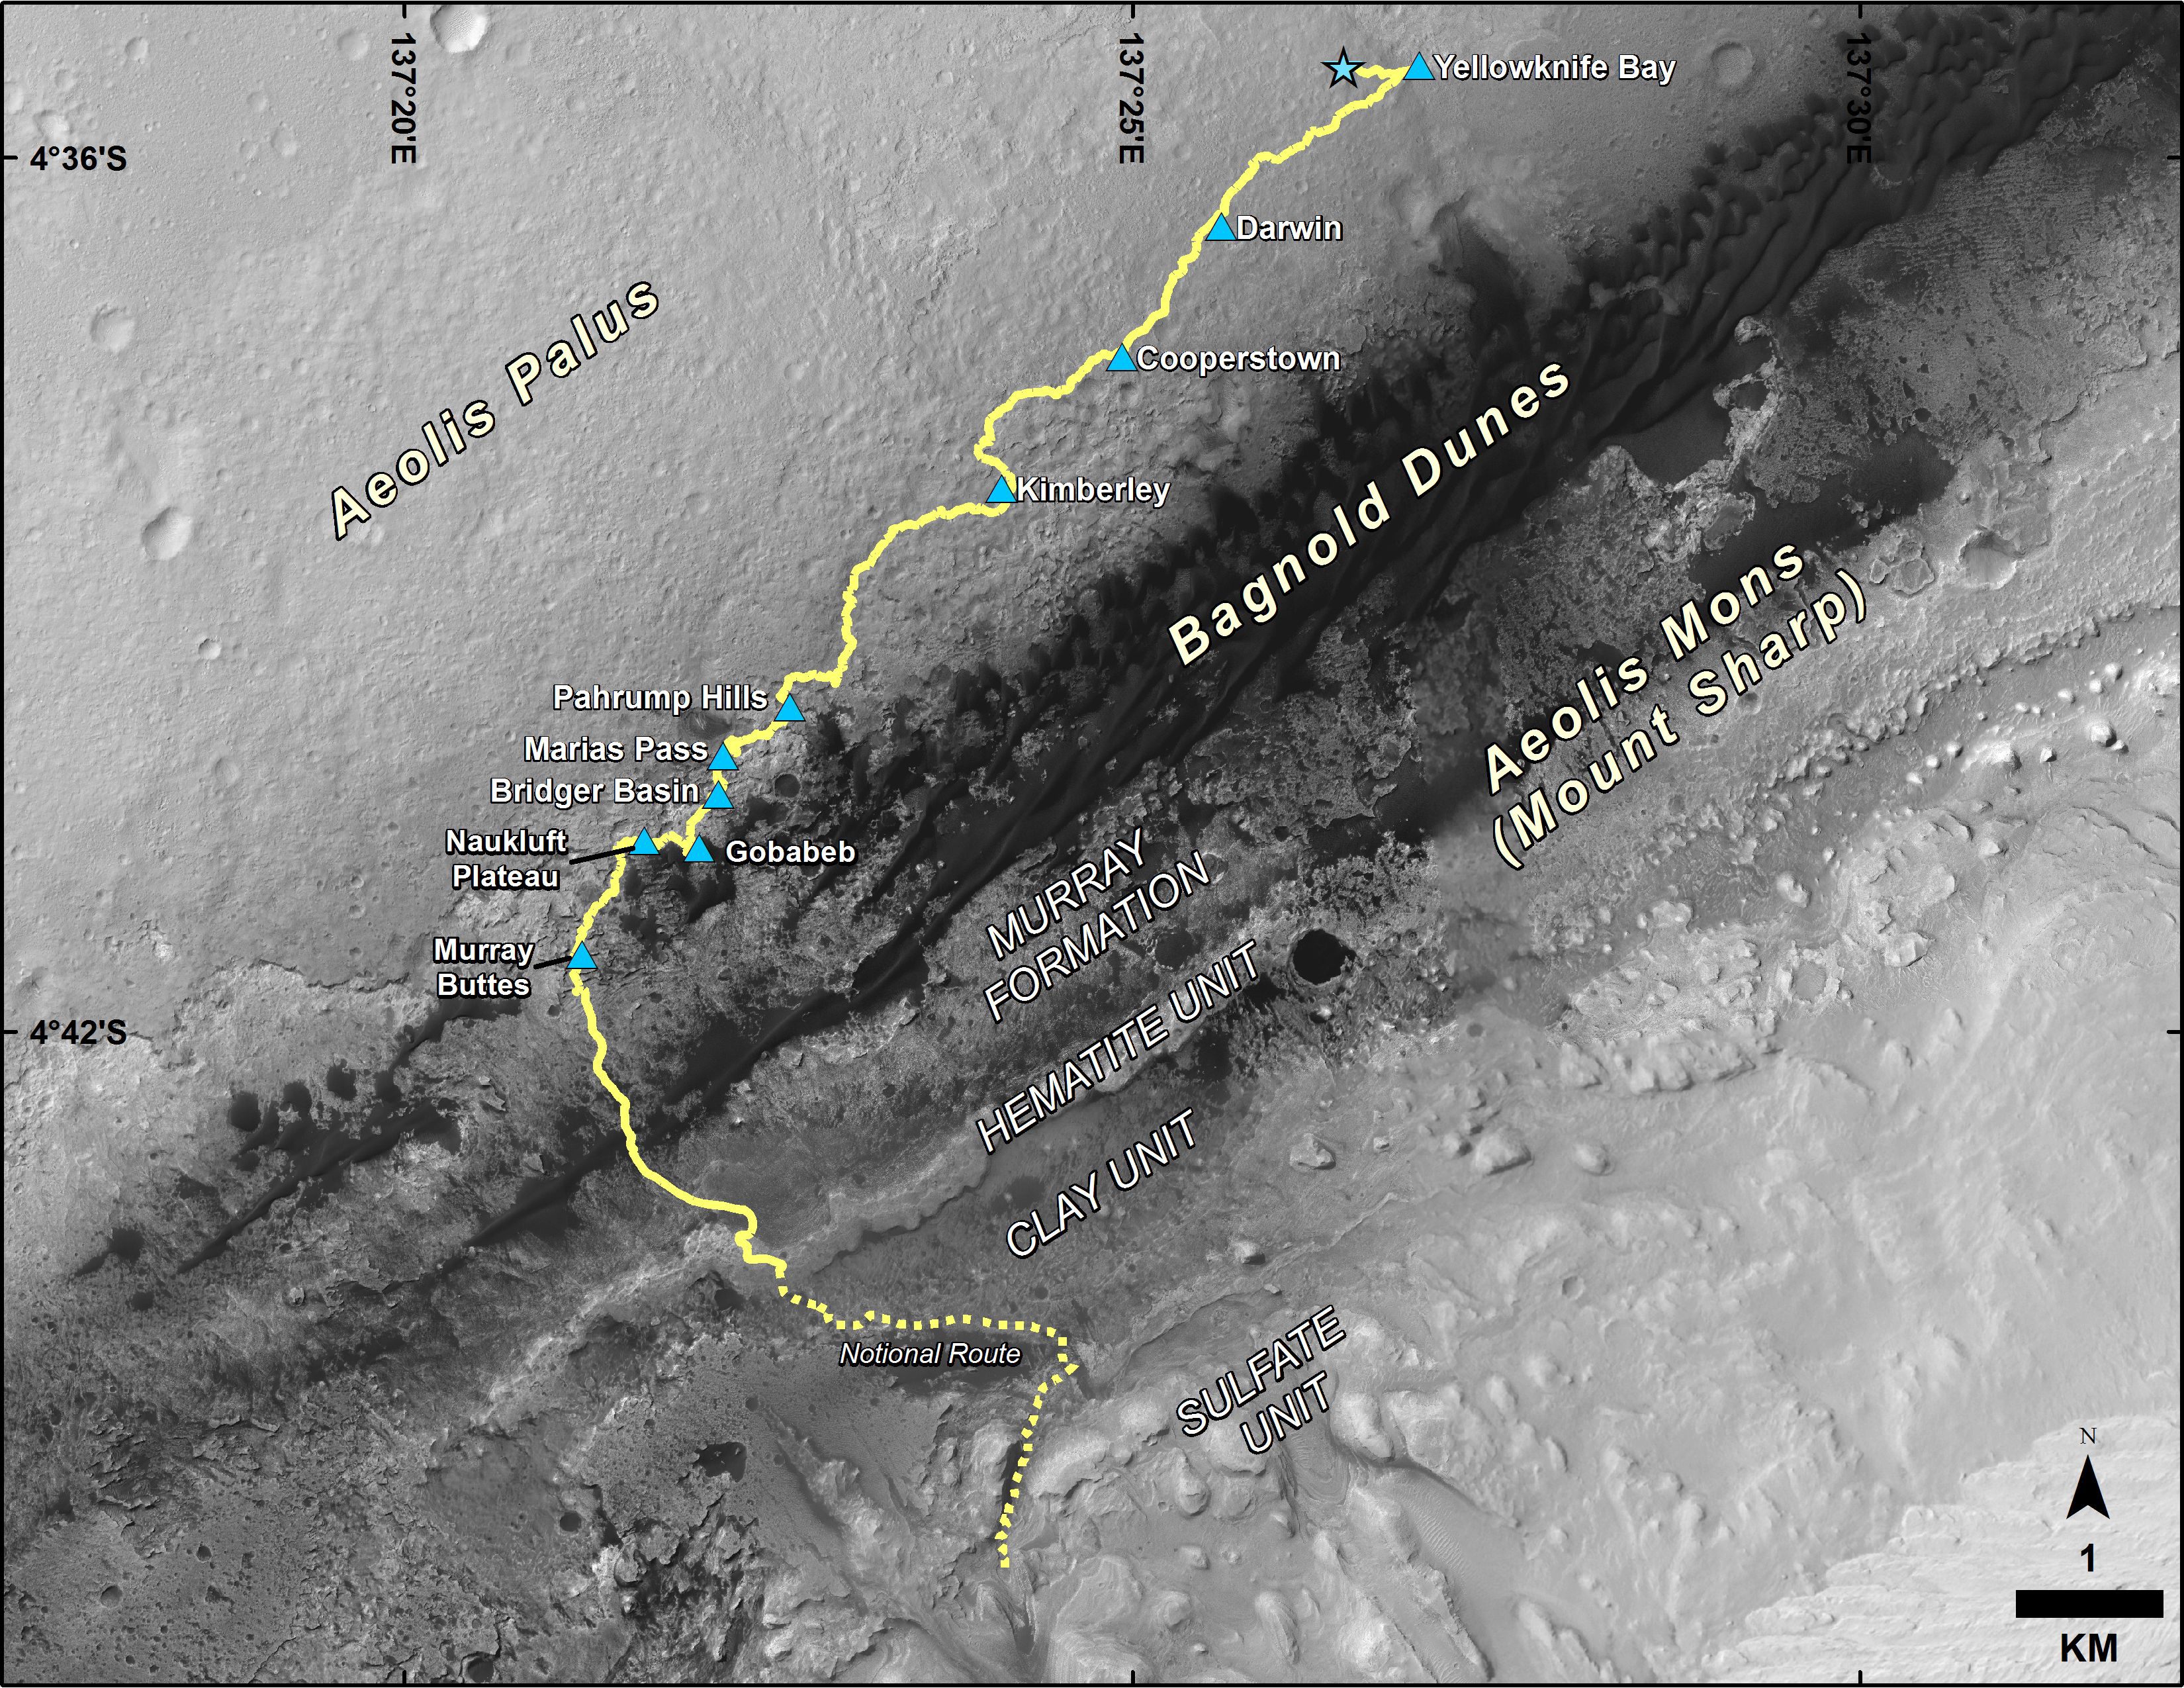

Curiosity Destinations for Second Extended Mission

This map shows the route driven by NASA’s Curiosity Mars rover from the location where it landed in August 2012 to its location in September 2016 at “Murray Buttes,” and the path planned for reaching destinations at “Hematite Unit” and “Clay Unit” on lower Mount Sharp.

Blue triangles mark waypoints investigated by Curiosity during the rover’s two-year prime mission and first two-year extended mission. The Hematite Unit and Clay Unit are key destinations for the second two-year extension, through September 2018.

The base image for the map is from the High Resolution Imaging Science Experiment (HiRISE) camera on NASA’s Mars Reconnaissance Orbiter. North is up. Bagnold Dunes form a band of dark, wind-blown material at the foot of Mount Sharp.

The scale bar at lower right represents one kilometer (0.62 mile). For broader-context images of the area, see PIA17355, PIA16064 and PIA16058.

NASA’s Jet Propulsion Laboratory, a division of Caltech in Pasadena, California, manages the Mars Science Laboratory Project and Mars Reconnaissance Orbiter Project for NASA’s Science Mission Directorate, Washington.

Credit: NASA/JPL-Caltech/Univ. of Arizona